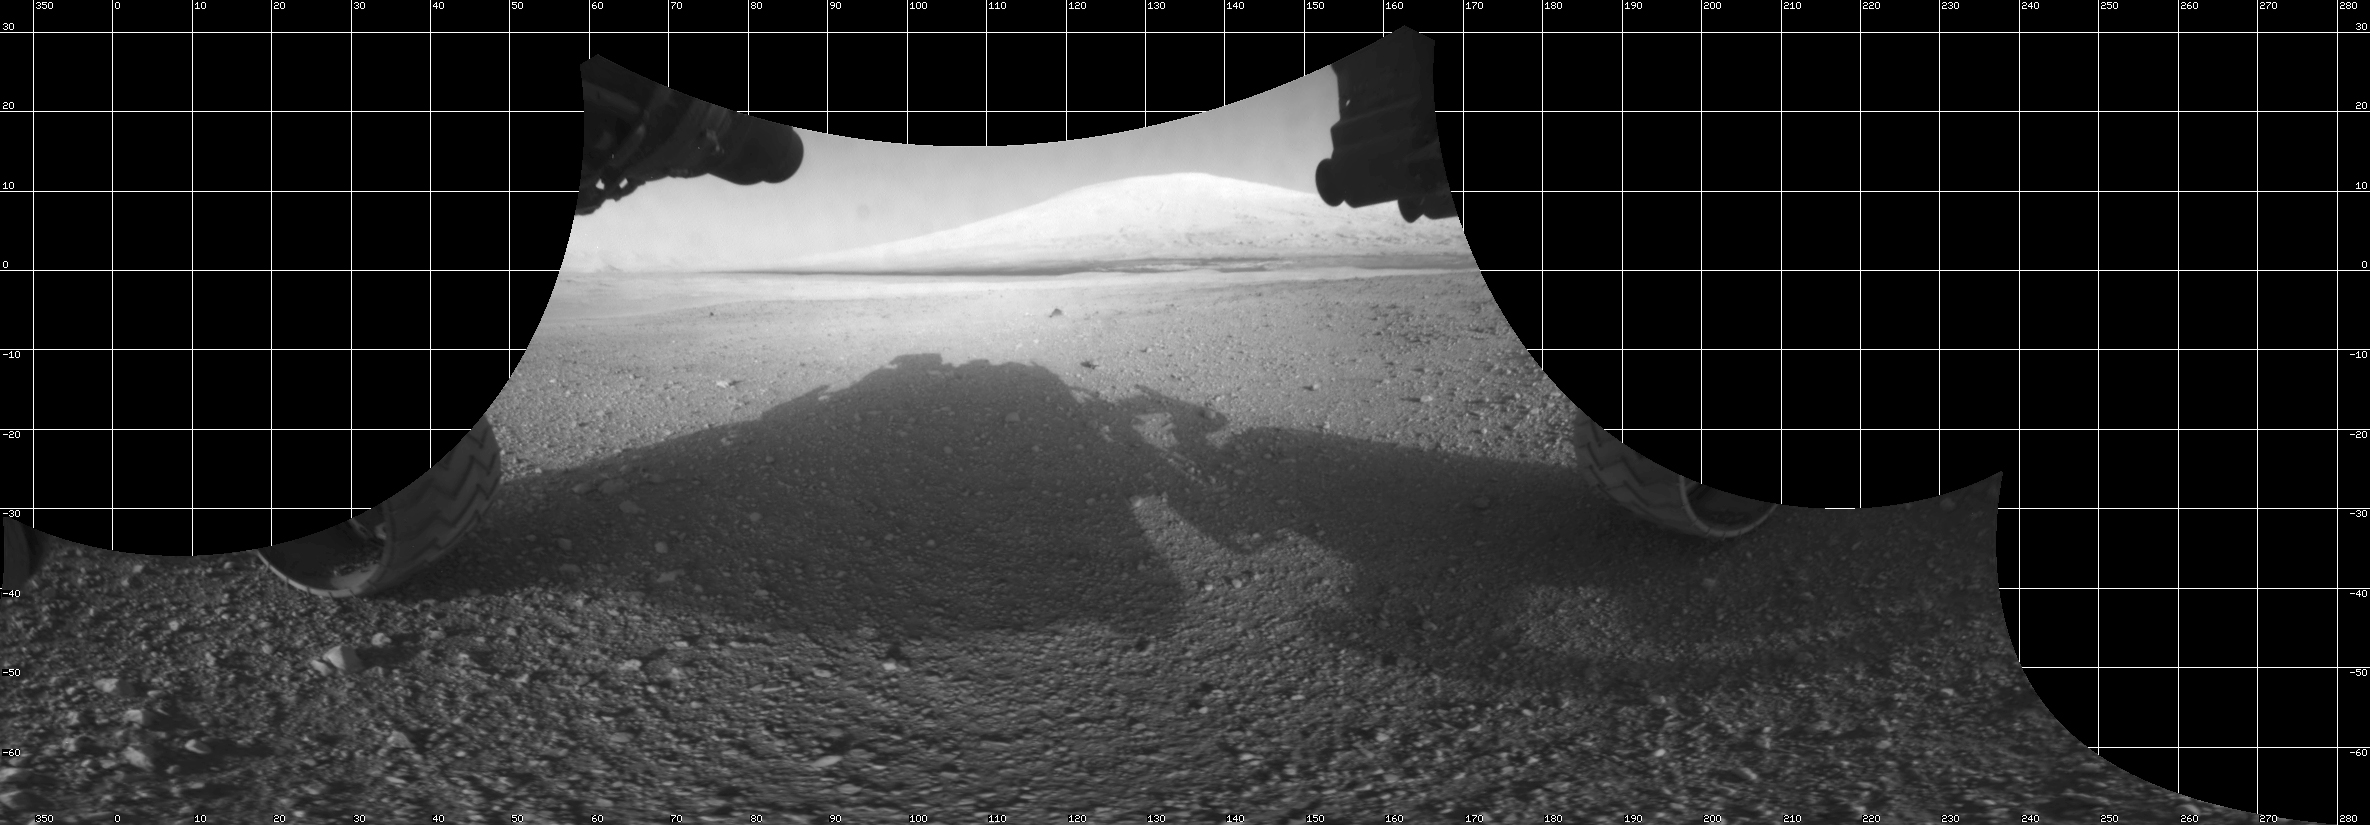

Curiosity’s View From Below

The Curiosity engineering team created this view from images taken by NASA’s Curiosity rover front hazard avoidance cameras underneath the rover deck on Sol 0.

This type of image is known as a cylindrical projection. The simplest way to imagine a cylinder projection is to think of an image that has been wrapped around a cylinder and then flattened out.

When the Hazcam image is projected in this way, it creates the impression that the viewer is sitting underneath the rover and slightly behind the cameras.

Pictured here are the wheels, which appear sort of “pigeon-toed” and in their stowed position from when the rover was tucked inside the spacecraft (aeroshell) on its way to Mars. Before driving for the first time, Curiosity will stretch her legs (wheels) and straighten them to their forward position.

Scientists create a cylindrical projection by remapping each pixel from the original image onto a cylinder. From the rover’s reference frame, each pixel is assigned an elevation (an angle measured from the horizon) and an azimuth (a compass angle expressed in degrees, which represents direction, such as north = 0º, east=90º, south=180º, and west = 270º). Pixels in the same row of this image are at the same elevation, and pixels in the same column of this image are at the same azimuth.

JPL manages the Mars Science Laboratory/Curiosity for NASA’s Science Mission Directorate in Washington. The rover was designed, developed and assembled at JPL, a division of the California Institute of Technology in Pasadena.

Credit: NASA/JPL-Caltech